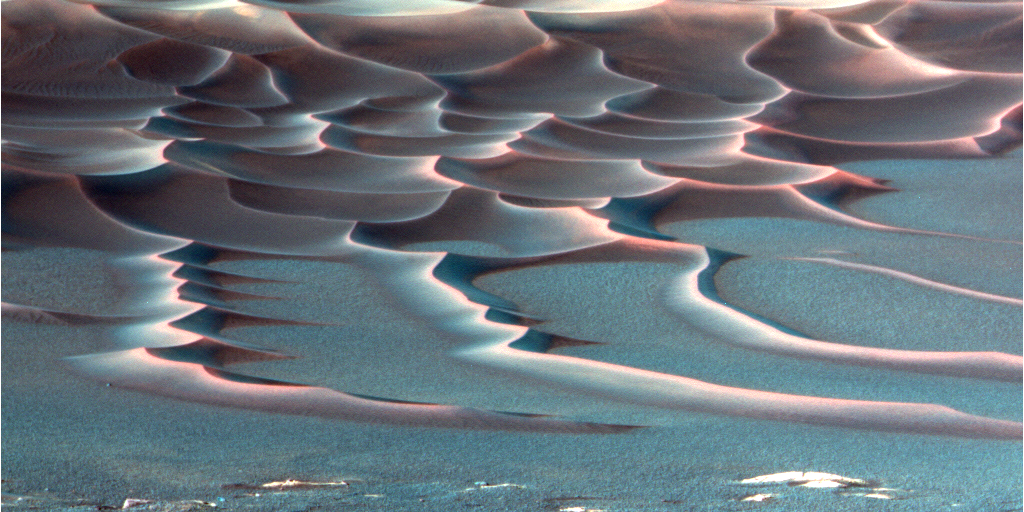

‘Endurance Crater’s’ Dazzling Dunes (false-color)

As NASA’s Mars Exploration Rover Opportunity creeps farther into “Endurance Crater,” the dune field on the crater floor appears even more dramatic. This false-color image taken by the rover’s panoramic camera shows that the dune crests have accumulated more dust than the flanks of the dunes and the flat surfaces between them. Also evident is a “blue” tint on the flat surfaces as compared to the dune flanks. This results from the presence of the hematite-containing spherules (“blueberries”) that accumulate on the flat surfaces.

Sinuous tendrils of sand less than 1 meter (3.3 feet) high extend from the main dune field toward the rover. Scientists hope to send the rover down to one of these tendrils in an effort to learn more about the characteristics of the dunes. Dunes are a common feature across the surface of Mars, and knowledge gleaned from investigating the Endurance dunes close-up may apply to similar dunes elsewhere.

Before the rover heads down to the dunes, rover drivers must first establish whether the slippery slope that leads to them is firm enough to ensure a successful drive back out of the crater. Otherwise, such hazards might make the dune field a true sand trap.

Credit: NASA/JPL/Cornell